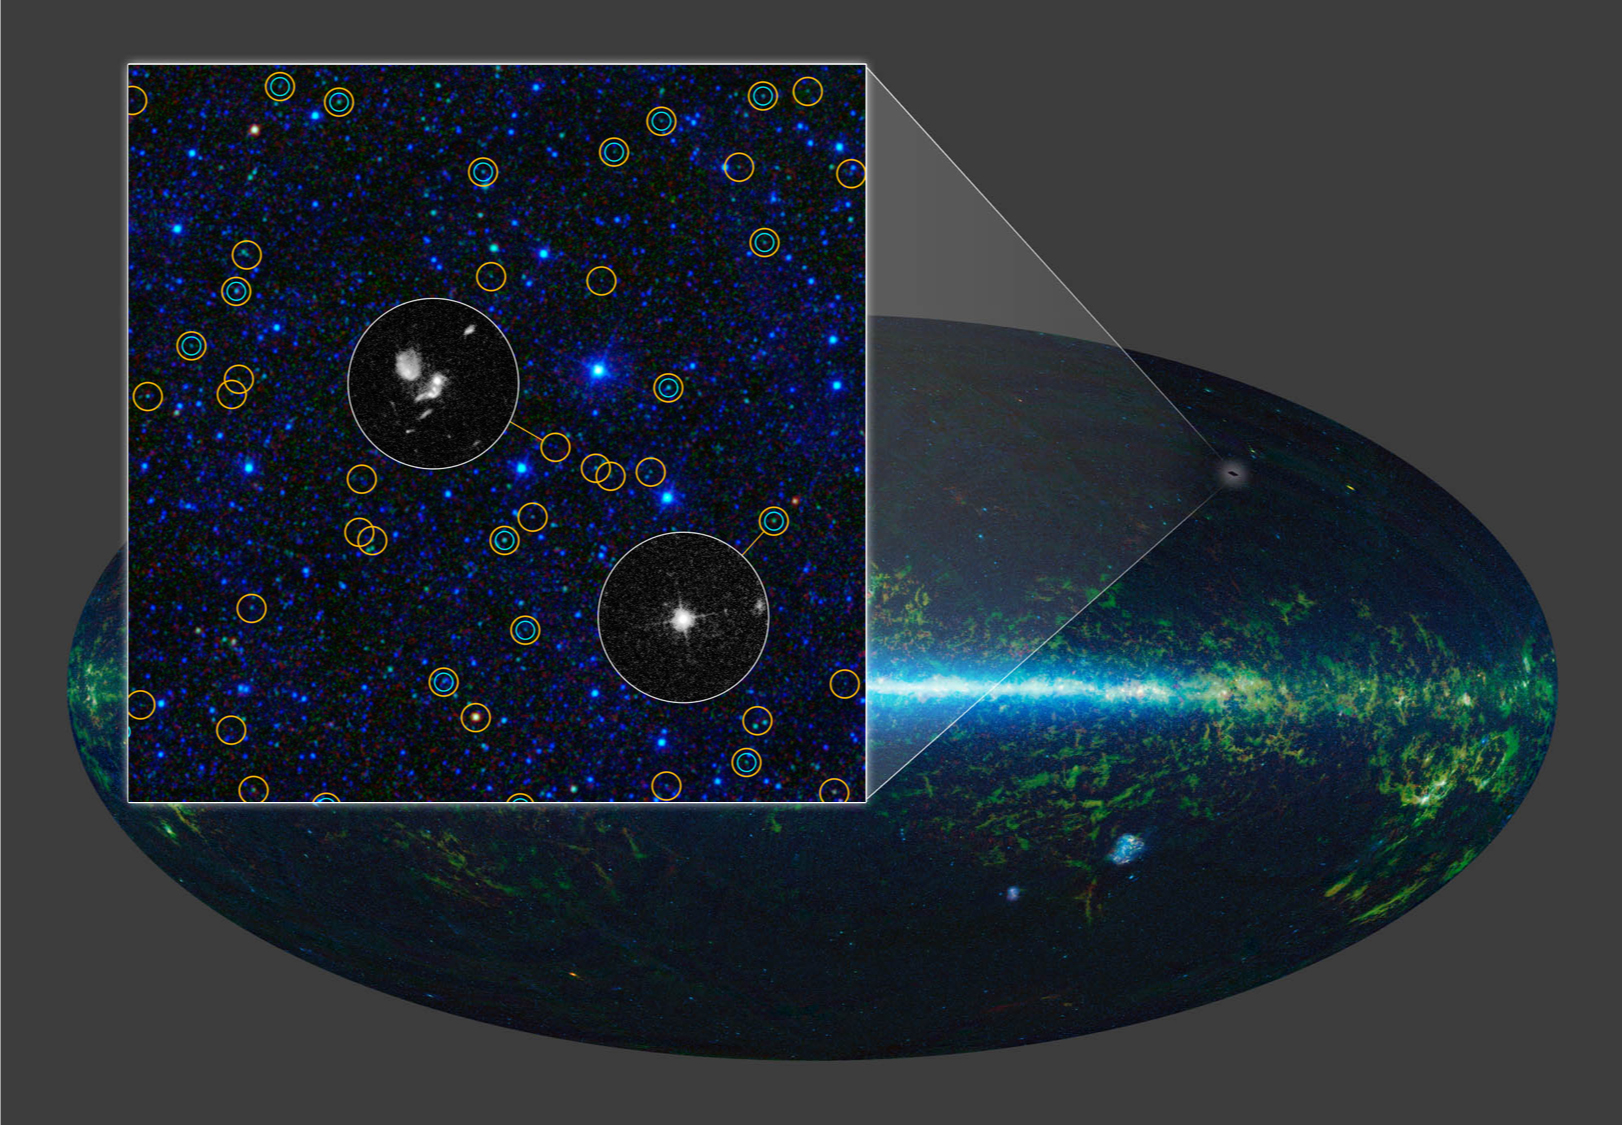

Millions of Giant Black Holes

Peering more than 10 billion light-years into the distance, WISE has found tens of millions of actively feeding supermassive lack holes across the full sky. The orange circles highlight those that the telescope identified in a small patch of sky; the two zoomed-in images came from the Hubble Space Telescope. WISE easily sees these monsters because their powerful, accreting black holes warm the dust, causing it to glow in infrared light. The blue circles indicate black holes that were detected using visible-light imagers. In most, that light is blocked by dust.

JPL managed and operated WISE for NASA’s Science Mission Directorate. Edward Wright at UCLA was the principal investigator. The mission was selected competitively under NASA’s Explorers Program managed by the agency’s Goddard Space Flight Center in Greenbelt, Maryland.

Credit: NASA/JPL-Caltech/UCLA